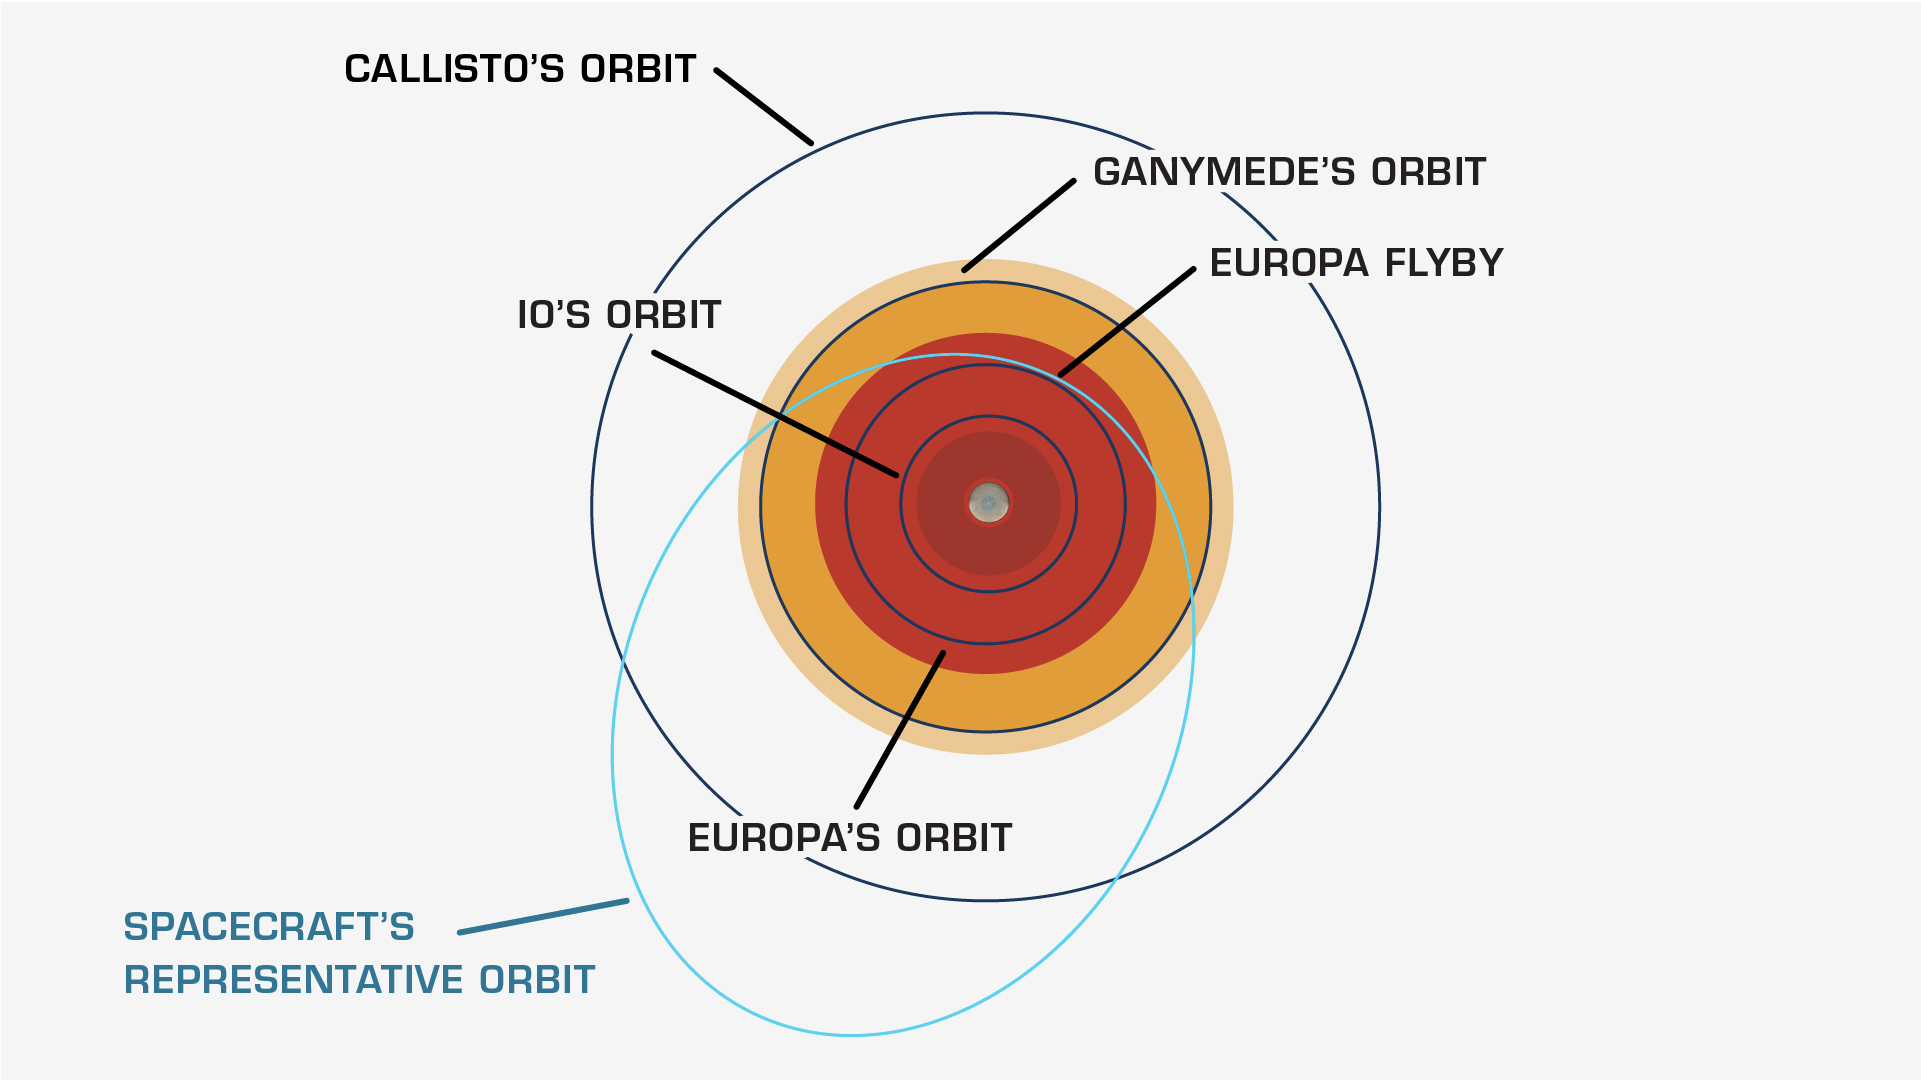

Europa Clipper’s Elliptical Orbit

NASA’s Europa Clipper is tasked with up-close study of Jupiter’s enigmatic moon Europa, which orbits the gas giant within a band of powerful radiation generated by the planet’s strong magnetic field. The relative intensity of Jupiter’s radiation bands is illustrated in this diagram, along with the orbits of Jupiter’s three other largest moons: Io, Ganymede, and Callisto.

To limit the damaging effects of radiation on the spacecraft, Europa Clipper will orbit Jupiter elliptically, dipping in for dozens of close flybys of Europa. Between each pass, the spacecraft will retreat to a safer distance from which it can safely transmit the science data it collects back to Earth.

Europa Clipper’s three main science objectives are to determine the thickness of the moon’s icy shell and its interactions with the ocean below, to investigate its composition, and to characterize its geology. The mission’s detailed exploration of Europa will help scientists better understand the astrobiological potential for habitable worlds beyond our planet.

Managed by Caltech in Pasadena, California, NASA’s Jet Propulsion Laboratory leads the development of the Europa Clipper mission in partnership with APL for NASA’s Science Mission Directorate in Washington. APL designed the main spacecraft body in collaboration with JPL and NASA’s Goddard Space Flight Center in Greenbelt, Maryland, NASA’s Marshall Space Flight Center in Huntsville, Alabama, and Langley Research Center in Hampton, Virginia. The Planetary Missions Program Office at Marshall executes program management of the Europa Clipper mission.

NASA’s Launch Services Program, based at Kennedy, manages the launch service for the Europa Clipper spacecraft, which will launch on a SpaceX Falcon Heavy rocket from Launch Complex 39A at Kennedy.

Credit: NASA/JPL-Caltech